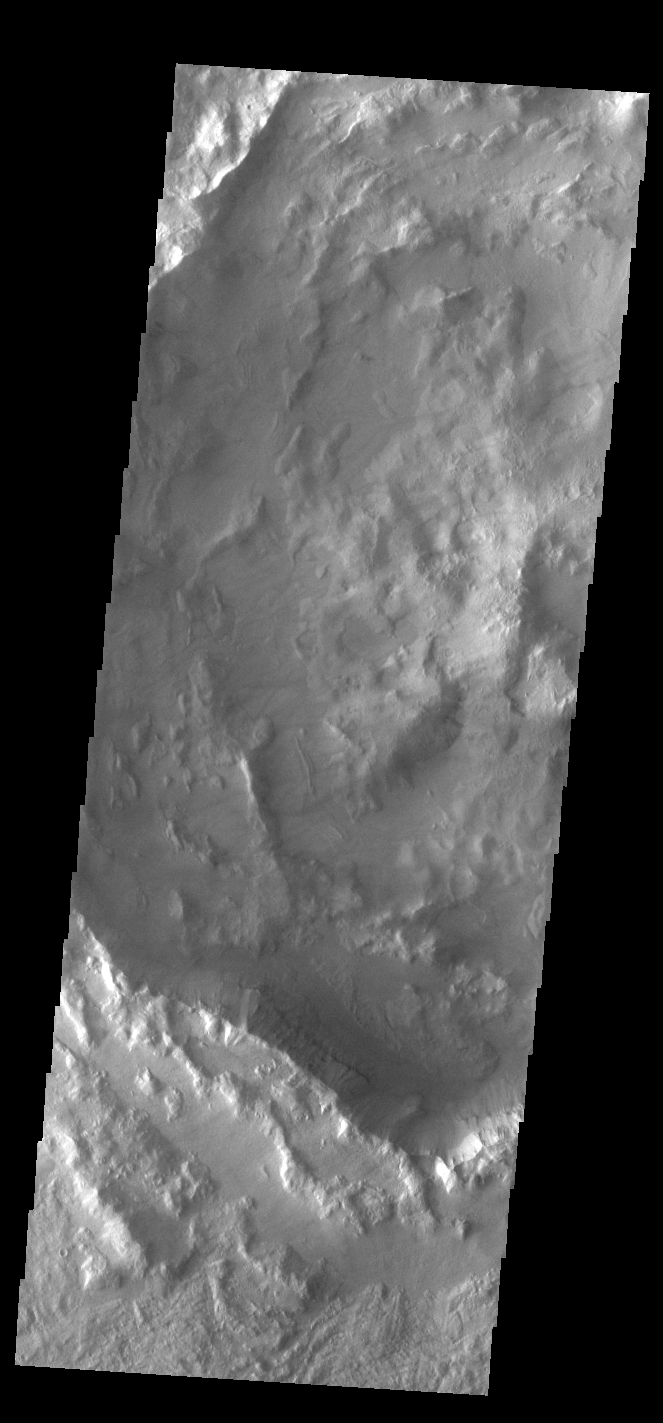

Rugged Crater Floor

Today’s VIS image shows part of an unnamed crater located in Noachis Terra. Unlike most Martian craters, this one has a very rugged floor. Most craters have flat floors, having been filled with materials such as sand blown into the crater, layered deposits from short term lakes, and volcanic materials from nearby flows. The morphology of the crater floor indicates that this is a relatively young crater, with the original floor created during the impact event.

Credit: NASA/JPL-Caltech/ASU